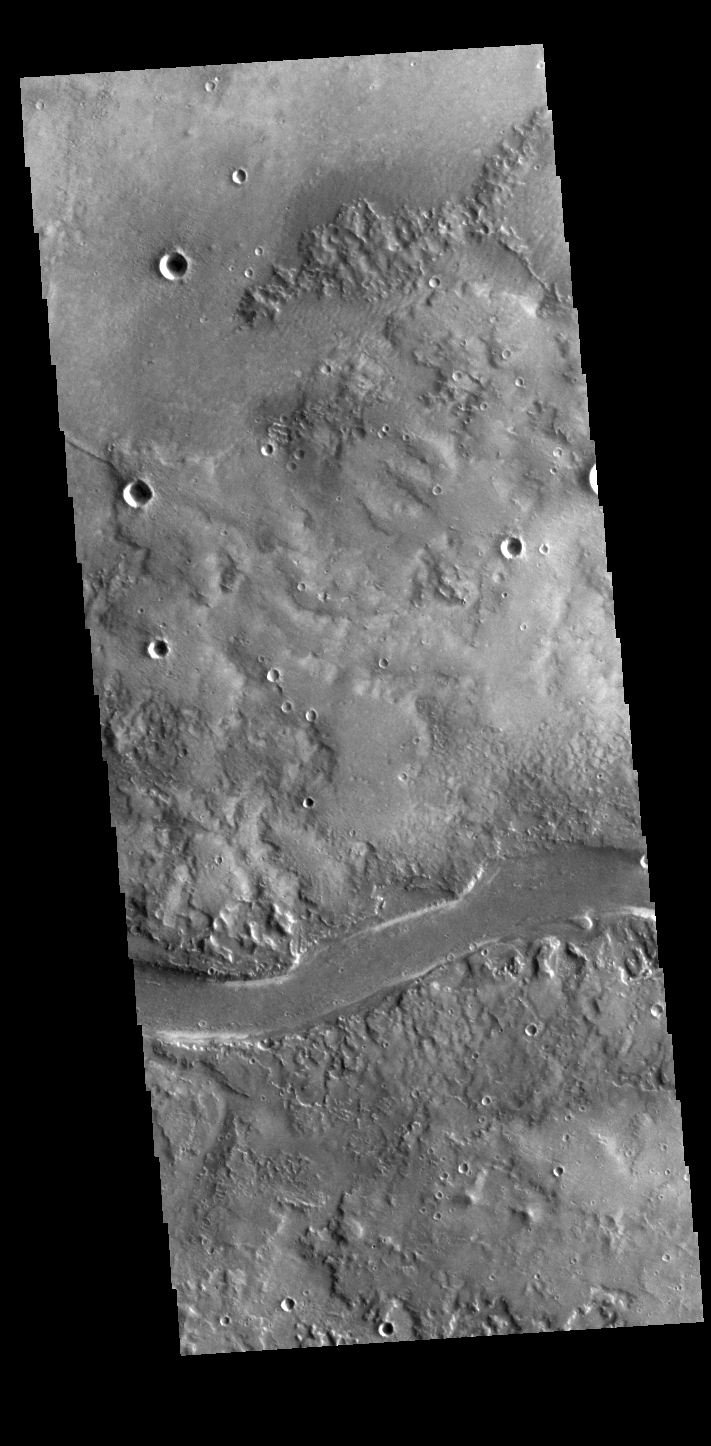

Granicus Valles

This VIS image shows a section of Granicus Valles. Granicus Valles is one of several channel systems the originate near Elysium Mons.

Credit: NASA/JPL-Caltech/ASU